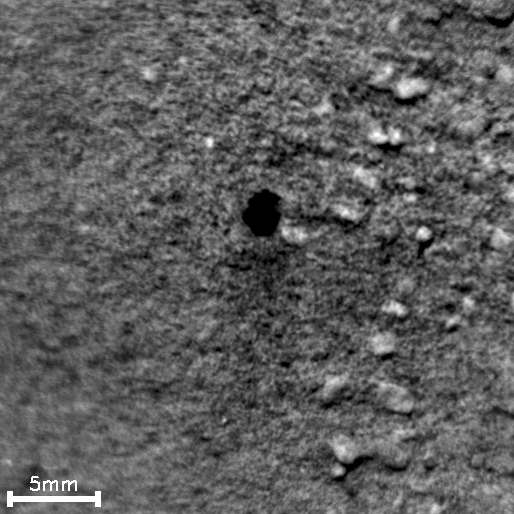

Pitting in Martian Soil During Repeated Laser Shots From Mars Rover

The 16 frames in this time-lapse movie show how repeated laser shots from the Chemistry and Camera (ChemCam) instrument on NASA’s Mars rover Curiosity cause a pit to form at the target point in Martian soil. The area of soil included in the images is about 1.1 inches (28 millimeters) across. The movie clip compresses the duration, which actually took about 20 minutes from the first frame to the last.

During the 271st Martian day, or sol, of Curiosity’s work on Mars (May 11, 2013), ChemCam fired its laser at a soil target informally named “Sutton Inlier.” ChemCam’s remote micro-imager (RMI) recorded a series of images during this activity, documenting the formation of a pit during a burst of laser shots. The soil target, which lies within the “Yellowknife Bay” area, was 9 feet (2.75 meters) away from the ChemCam’s laser and RMI, which are at the top of the rover’s mast. Each laser shot delivers more than a million watts of power for about five one-billionths of a second.

The laser’s interaction with the target material generates plasma — ionized gas — by energetically exciting atoms in the soil. This tiny crater results from the shock wave produced by rapid expansion of the plasma.

The 16 images were interspersed among a total of 100 laser shots, allowing construction of a time-lapse movie covering this 20 minute experiment. The first five image frames were taken with only one laser shot between consecutive frames. The crater formed as soon as the first laser shot hit the target. Then, because the laser beam came from a slanting angle, not vertically, soil grains collapsed downslope into the hole, causing the crater to move slightly.

NASA’s Jet Propulsion Laboratory, a division of the California Institute of Technology, Pasadena, manages the Mars Science Laboratory Project for NASA’s Science Mission Directorate, Washington. JPL designed and built the project’s Curiosity rover and the rover’s Navcam.

Credit: NASA/JPL-Caltech/LANL/CNES/IRAP/LPGNantes/CNRS/IAS